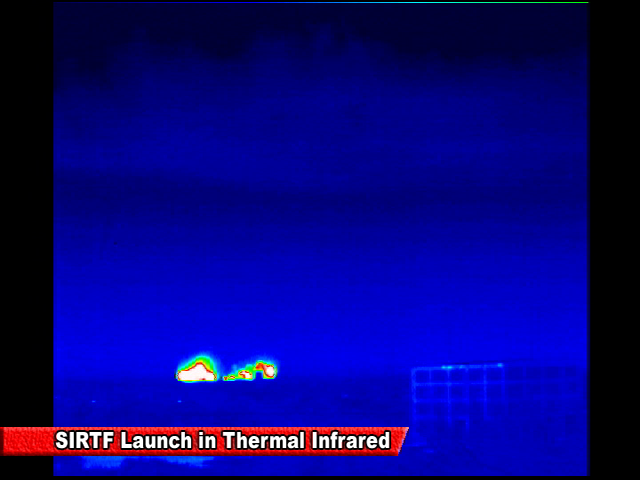

Spitzer Launch in Infrared

Screen grab from an infrared video of the launch of the Spitzer Space Telescope on August 25, 2003

Credit: NASA/JPL-Caltech